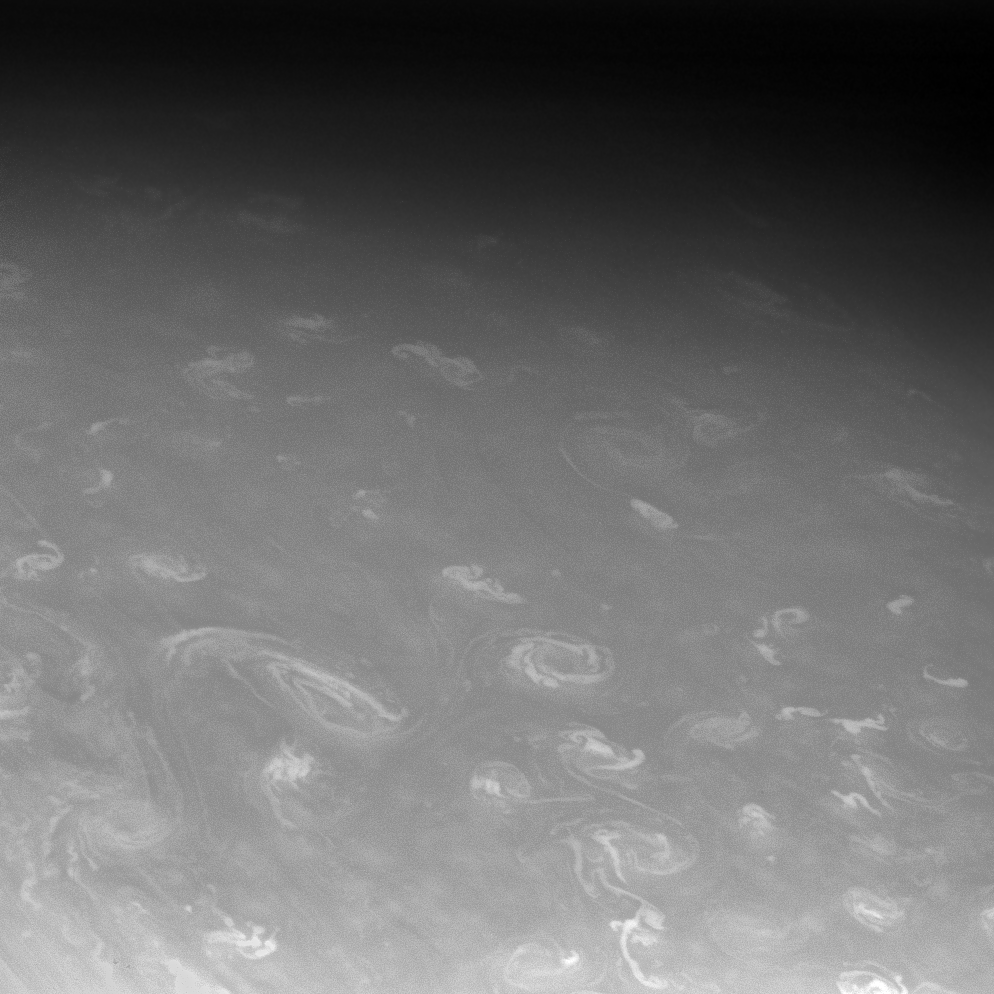

Saturn Gets in the Way

The Cassini spacecraft continued to track Saturn’s moon Prometheus after it disappeared behind the planet, capturing a few fortunate, high-resolution views of the clouds in Saturn’s high north.

PIA10463 was taken an hour earlier, just before the moon vanished behind Saturn. Later, when Prometheus reappeared from behind the planet, Cassini was waiting to take more images.

The view is centered on a region located about 70 degrees north of Saturn’s equator. North is toward the top of the image and rotated 28 degrees to the right. The vortices seen here are among the swarm of bright spots seen in PIA10449, just south of the north polar hexagon.

The image was taken in visible light with the Cassini spacecraft narrow-angle camera on Aug. 9, 2008. The view was acquired at a distance of approximately 1.2 million kilometers (746,000 miles) from Saturn. Image scale is 7 kilometers (4 miles) per pixel.

The Cassini-Huygens mission is a cooperative project of NASA, the European Space Agency and the Italian Space Agency. The Jet Propulsion Laboratory, a division of the California Institute of Technology in Pasadena, manages the mission for NASA’s Science Mission Directorate, Washington, D.C. The Cassini orbiter and its two onboard cameras were designed, developed and assembled at JPL. The imaging operations center is based at the Space Science Institute in Boulder, Colo.

Credit: NASA/JPL/Space Science Institute